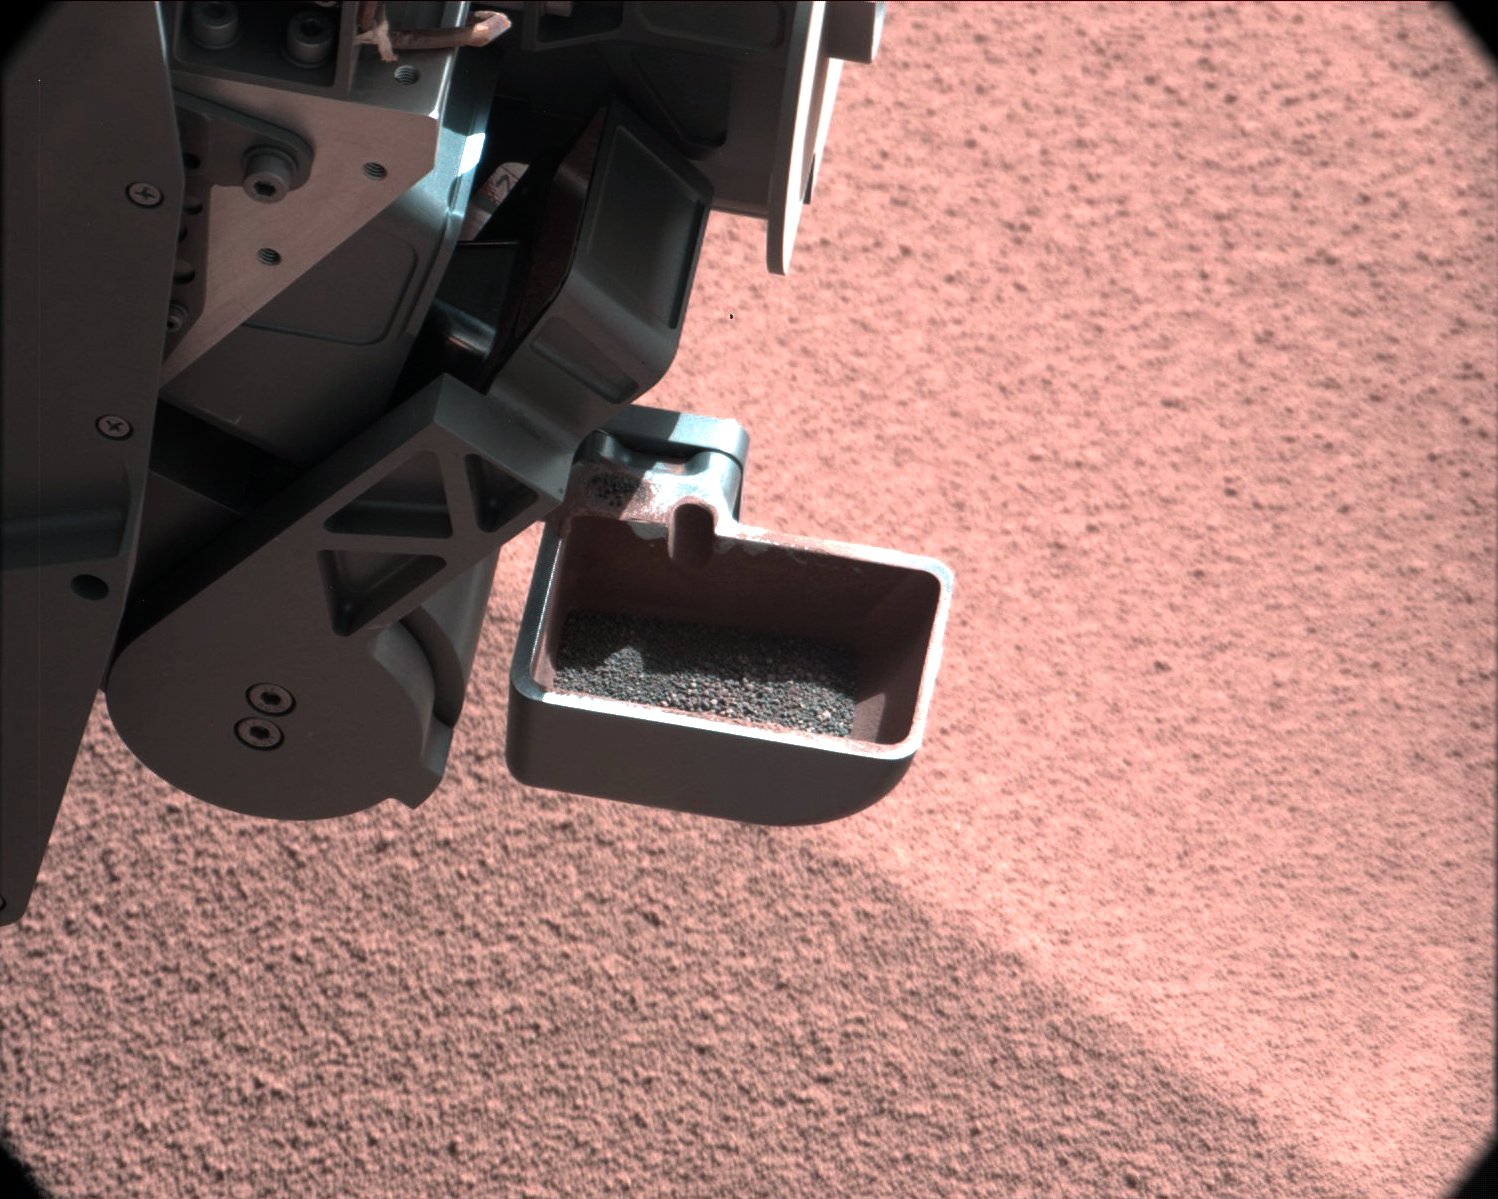

Too Big for the Sieve

In this image, the scoop on NASA’s Curiosity rover shows the larger soil particles that were too big to filter through a sample-processing sieve that is porous only to particles less than 0.006 inches (150 microns) across. After a full-scoop sample had been vibrated over the sieve, this held-back portion was returned to the scoop to be accessible for inspection by the rover’s Mast Camera. The image is part of the first “decontamination” exercise by the Collection and Handling for In-Situ Martian Rock Analysis (CHIMRA) tool on the end of the rover’s arm, which includes the scoop, the sieve and other components.

The decontamination exercise involved scooping some soil, shaking it thoroughly inside the sample-processing chambers to scrub the internal surfaces, putting it through a sieve, dividing it into the appropriate portions and then discarding the sample. This process will be repeated three times. The rinse-and-discard cycles serve a quality-assurance purpose similar to a common practice in geochemical laboratory analysis on Earth.

This image was taken by Curiosity’s right Mast Camera (Mastcam-100) on Oct. 10, 2012, the 64th sol, or Martian day, of operations. Scientists white-balanced the color in this view to show the Martian scene as it would appear under the lighting conditions we have on Earth.

JPL manages the Mars Science Laboratory/Curiosity for NASA’s Science Mission Directorate in Washington. The rover was designed, developed and assembled at JPL, a division of the California Institute of Technology in Pasadena.

Credit: NASA/JPL-Caltech/MSSS